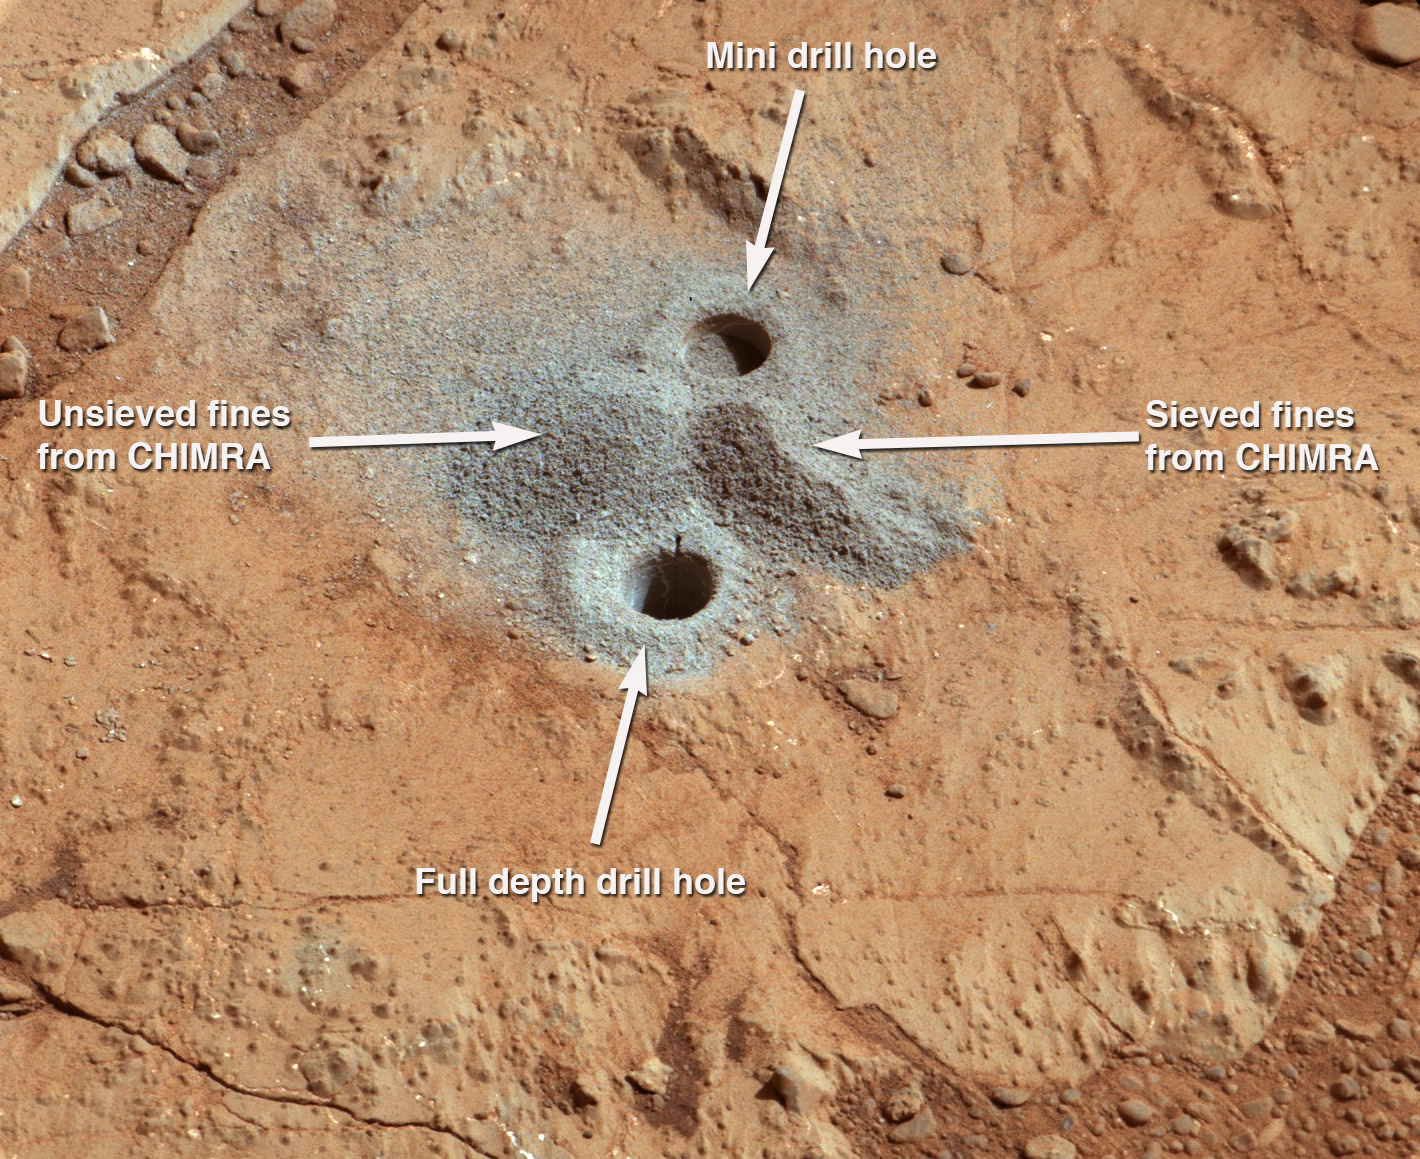

Dust from Mars Drilling: Tailings and Discard Piles

This image shows the first holes into rock drilled by NASA’s Mars rover Curiosity, with drill tailings around the holes plus piles of powdered rock collected from the deeper hole and later discarded after other portions of the sample had been delivered to analytical instruments inside the rover. The image was taken by the telephoto-lens camera of the rover’s Mast Camera (Mastcam) instrument in early afternoon of the 229th Martian day, or sol, of Curiosity’s work on Mars (March 29, 2013). The site is on a patch of flat rock called “John Klein” in the “Yellowknife Bay” area of Mars’ Gale Crater.

Each of the drill holes is about 0.6 inch (1.6 centimeters) in diameter. The one toward the top of the image was drilled on Sol 180 (Feb. 6, 2013) as a “mini drill” preparatory test. That test went to a depth of 0.8 inch (2 centimeters) without collecting any rock powder. The nearer hole is from the first rock-drilling ever to collect a sample on Mars. Curiosity drilled this hole 2.5 inches (6.4 centimeters) deep on Sol 182 (Feb. 8, 2013).

Analysis of the collected John Klein rock sample by the Chemistry and Mineralogy (CheMin) and Sample Analysis at Mars (SAM) instruments inside Curiosity produced evidence of an ancient wet environment that provided favorable conditions for microbial life, including elemental ingredients for life plus a chemical energy gradient such as some terrestrial microbes exploit as an energy source.

The sample processing and delivery tool on Curiosity, called the Collection and Handling for In-situ Martian Rock Analysis, or CHIMRA, put the collected powder through a sieve to screen out particles larger than 0.006 inch (150 microns) across, and then delivered portions of the sieved material to the instruments. After delivering a few portions for analysis over the course of several weeks, CHIMRA released both the material that had not passed through the sieve and the leftover sieved material, dropping them in two piles near the drill hole on Sol 229 (March 29, 2013). In this image from a few minutes later, the unsieved material forms a mound to the left of a line between the two holes and the leftover sieved sample material forms a mound to the right.

The image has been white-balanced to show what the rock material would look like if it were on Earth. Two unannotated versions, white-balanced and raw color (showing what the rock material looks like on Mars to the camera) are available as Figure 1 and Figure 2.

Malin Space Science Systems, San Diego, developed, built and operates Mastcam. NASA’s Jet Propulsion Laboratory, Pasadena, Calif., manages the Mars Science Laboratory Project and the mission’s Curiosity rover for NASA’s Science Mission Directorate in Washington. The rover was designed and built at JPL, a division of the California Institute of Technology in Pasadena.

Credit: NASA/JPL-Caltech/MSSS